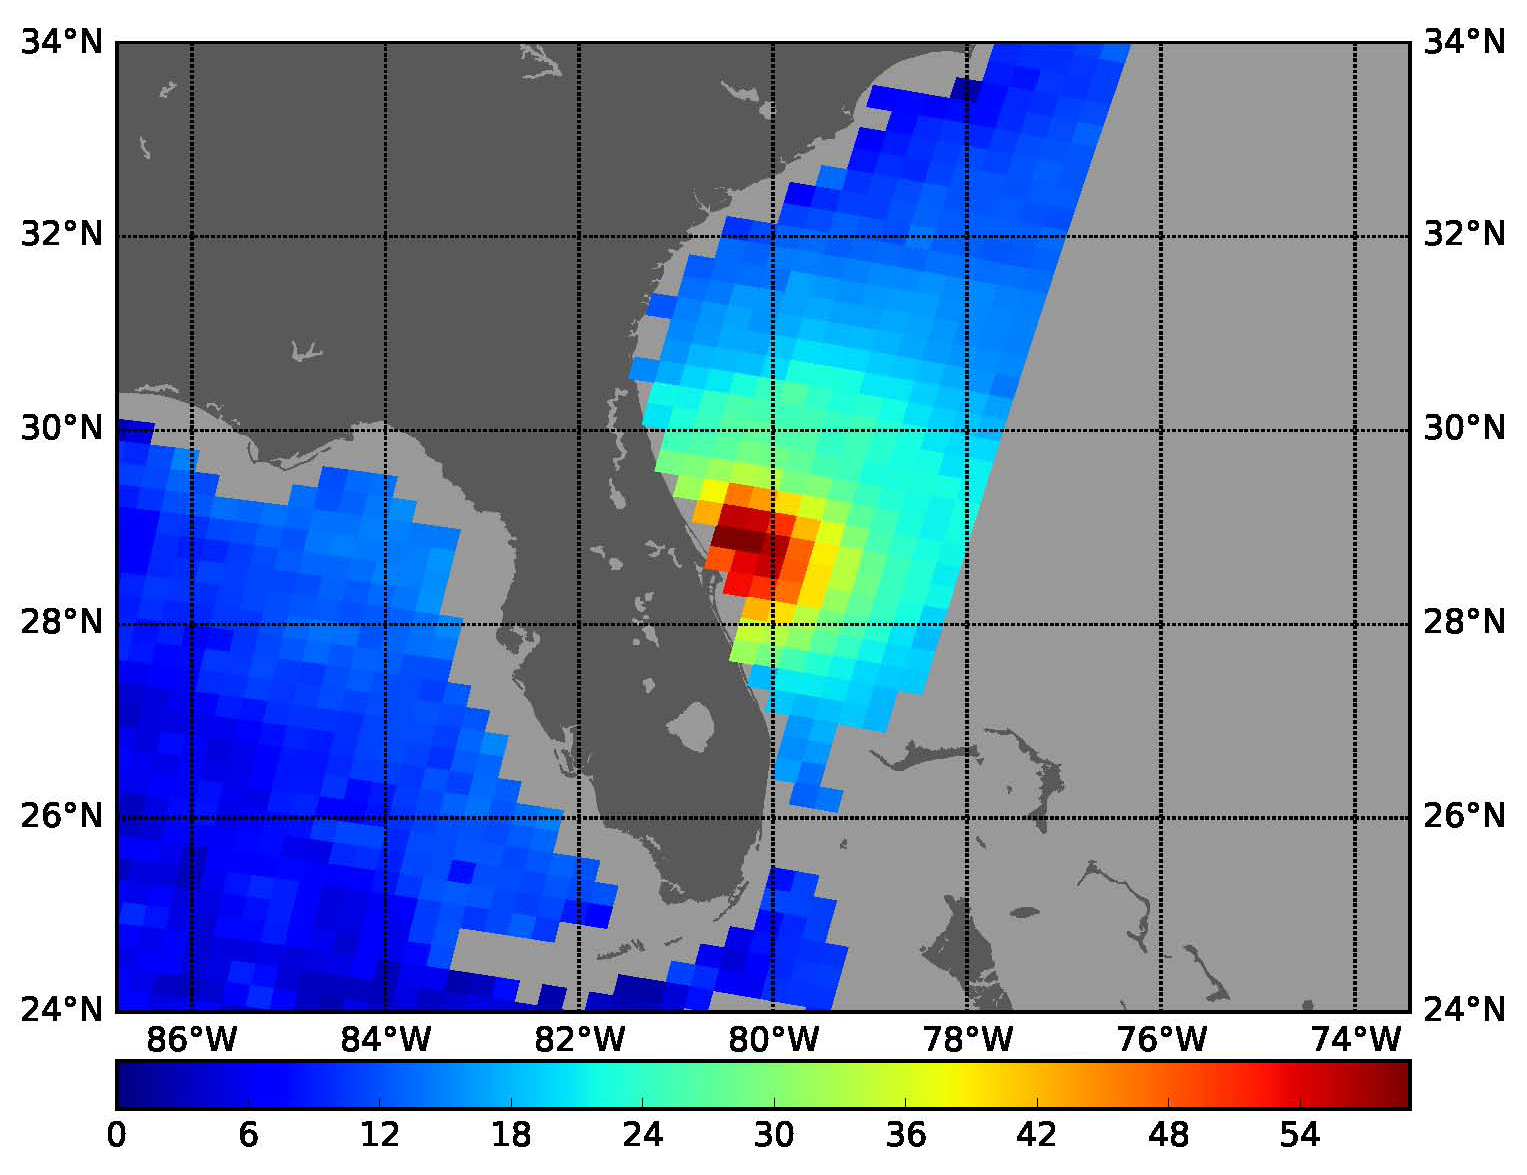

SMAP Takes a New Measure of Hurricane Matthew’s Winds

NASA’s SMAP radiometer instrument measured Hurricane Matthew’s wind speeds at 4:52 a.m. PDT (7:52 a.m. EDT) at up to 132 miles per hour (59 meters per second). SMAP has excellent sensitivity to extreme winds, far beyond that of typical scatterometer instruments now in orbit.

SMAP is managed for NASA’s Science Mission Directorate in Washington by JPL with participation by NASA’s Goddard Space Flight Center, Greenbelt, Maryland. JPL is responsible for project management, system engineering, instrument management, the radar instrument, mission operations and the ground data system. Goddard is responsible for the radiometer instrument. Both centers collaborate on the science data processing and delivery of science data products to the Alaska Satellite Facility and the National Snow and Ice Data Center for public distribution and archiving. NASA’s Launch Services Program at NASA’s Kennedy Space Center in Florida is responsible for launch management. JPL is managed for NASA by the California Institute of Technology in Pasadena.

Credit: NASA/JPL-Caltech